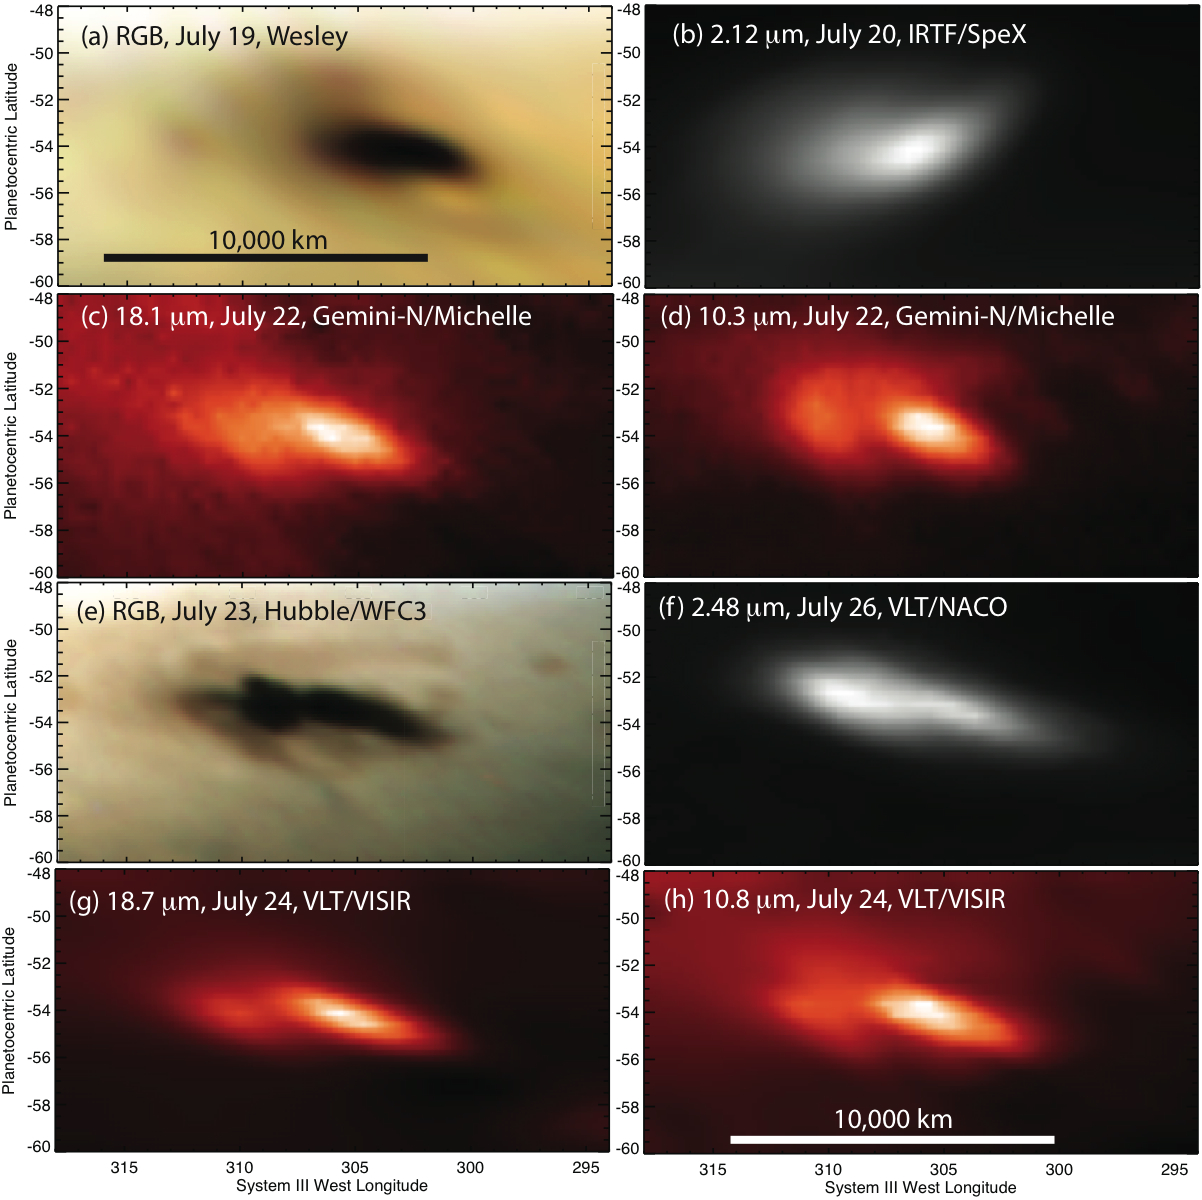

Eight Looks at the Jupiter Impact

These images show eight different looks at the aftermath of a body — probably an asteroid — hitting Jupiter on July 19, 2009. Amateur astronomer Anthony Wesley was the first to capture an image of the impact, with a visible-light camera attached to his telescope in Australia. A NASA Hubble Space Telescope image was obtained in visible light. Infrared images were obtained by NASA’s Infrared Telescope Facility and the Gemini North Telescope, both atop Mauna Kea, Hawaii, and the European Southern Observatory’s Very Large Telescope in Chile. The images were taken between July 19 and 26, 2009.

Credit: NASA/JPL-Caltech/IRTF/STScI/ESO/Gemini Observatory/AURA/A. Wesley